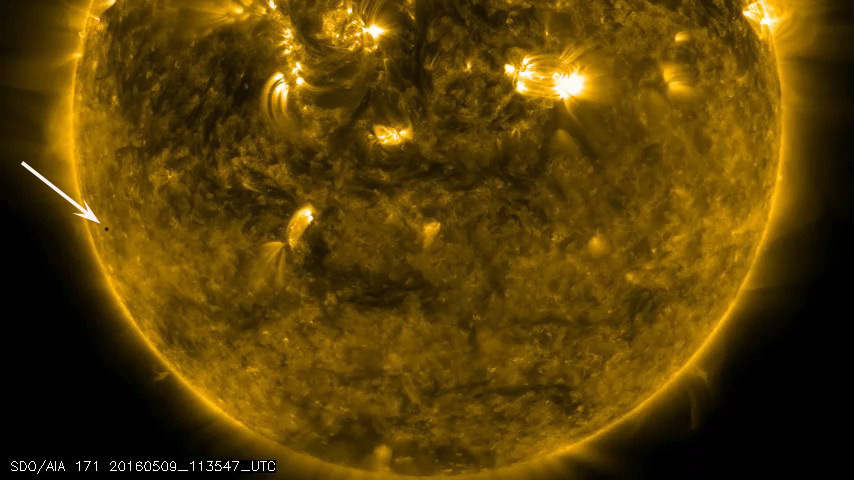

Mercury Transit Across the Sun

On May 9, 2016, Mercury passed directly between the Sun and Earth, making a transit of the Sun. Mercury transits happen about 13 times each century. NASA’s SDO studies the Sun 24/7 and captured the eight-hour event. The images of Mercury’s journey across the Sun were taken in a wavelength of extreme ultraviolet light.

Movie
Mercury_171_All.mov
Mercury_AIA_171_All.mp4

SDO is managed by NASA’s Goddard Space Flight Center, Greenbelt, Maryland, for NASA’s Science Mission Directorate, Washington. Its Atmosphere Imaging Assembly was built by the Lockheed Martin Solar Astrophysics Laboratory (LMSAL), Palo Alto, California.

Credit: NASA/GSFC/Solar Dynamics Observatory